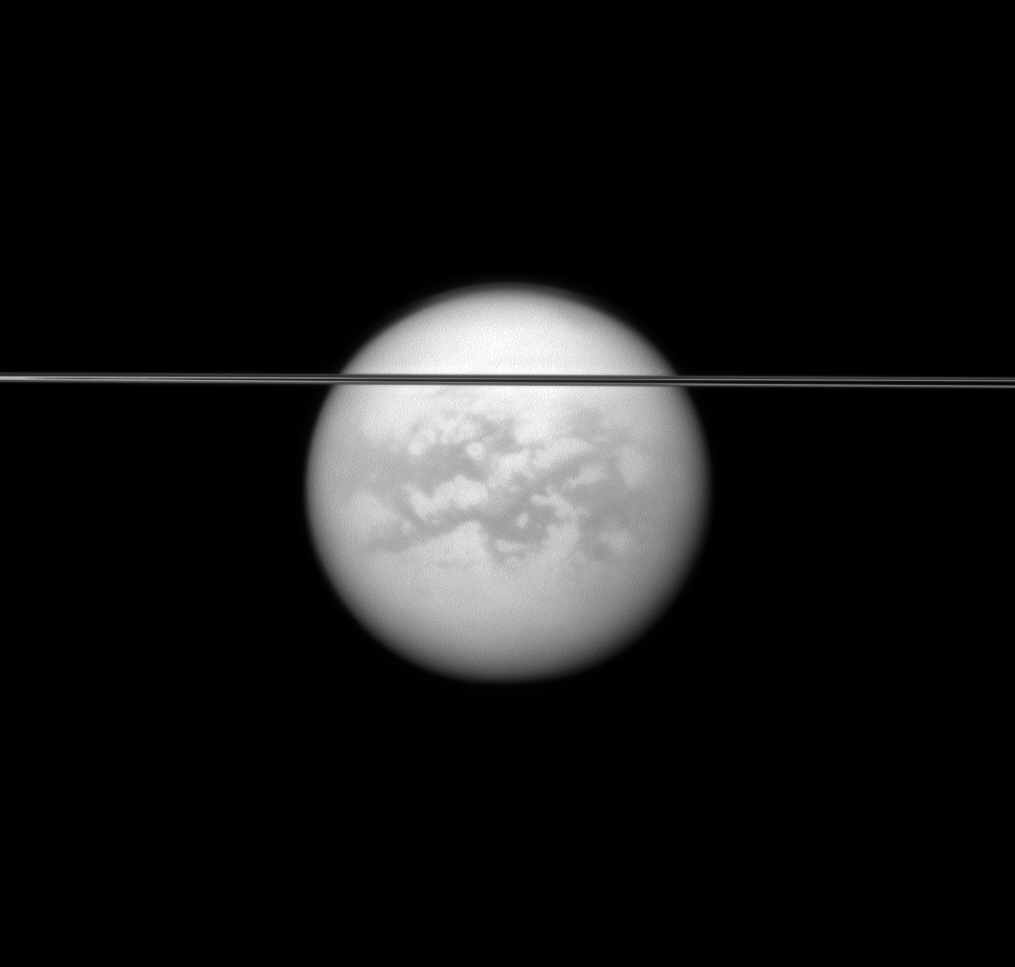

Slicing Before Titan

Saturn’s rings cut across this view of the planet’s largest moon, Titan.

Dark albedo features on Titan (5,150 kilometers, or 3,200 miles across) and the moon’s north polar hood are visible here. See PIA08137 and PIA09739 to learn more.

This view looks toward the southern, unilluminated side of the rings from just below the ringplane and toward the Saturn-facing side of Titan. North on Titan is up.

The image was taken with the Cassini spacecraft narrow-angle camera on May 12, 2011 using a spectral filter sensitive to wavelengths of near-infrared light centered at 938 nanometers. The view was acquired at a distance of approximately 2.3 million kilometers (1.4 million miles) from Titan and at a Sun-Titan-spacecraft, or phase, angle of 11 degrees. Image scale is 14 kilometers (9 miles) per pixel.

The Cassini-Huygens mission is a cooperative project of NASA, the European Space Agency and the Italian Space Agency. The Jet Propulsion Laboratory, a division of the California Institute of Technology in Pasadena, manages the mission for NASA’s Science Mission Directorate, Washington, D.C. The Cassini orbiter and its two onboard cameras were designed, developed and assembled at JPL. The imaging operations center is based at the Space Science Institute in Boulder, Colo.

Credit: NASA/JPL/Space Science Institute